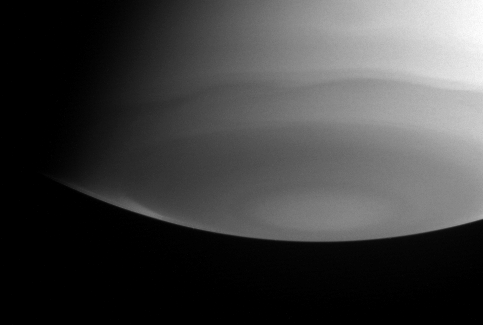

South Pole in Ultraviolet

Wavy bands in Saturn’s high atmosphere lazily circle the south polar region in this Cassini image, taken through a filter sensitive to ultraviolet light.

At these wavelengths, gas in the atmosphere scatters sunlight more than the particles that make up the clouds, so the clouds look dark. This scattering of short-wavelength light by gas molecules is called Rayleigh scattering, and is the phenomenon that makes Earth’s sky look blue.

The bright wedge near the lower-left limb of the planet falls in a latitude band just south of the dark ‘polar collar.’ Imaging scientists can discern from this image that the stratosphere in this more southerly latitude band is relatively pure hydrogen and helium and contains very little of the stratospheric haze that causes darkening closer to the pole.

This image was taken with the Cassini spacecraft narrow angle camera on Aug. 27, 2004, at a distance of 9 million kilometers (5.6 million miles) from Saturn. The image scale is 108 kilometers (67 miles) per pixel.

The Cassini-Huygens mission is a cooperative project of NASA, the European Space Agency and the Italian Space Agency. The Jet Propulsion Laboratory, a division of the California Institute of Technology in Pasadena, manages the Cassini-Huygens mission for NASA’s Office of Space Science, Washington, D.C. The Cassini orbiter and its two onboard cameras, were designed, developed and assembled at JPL. The imaging team is based at the Space Science Institute, Boulder, Colo.

Credit: NASA/JPL/Space Science Institute